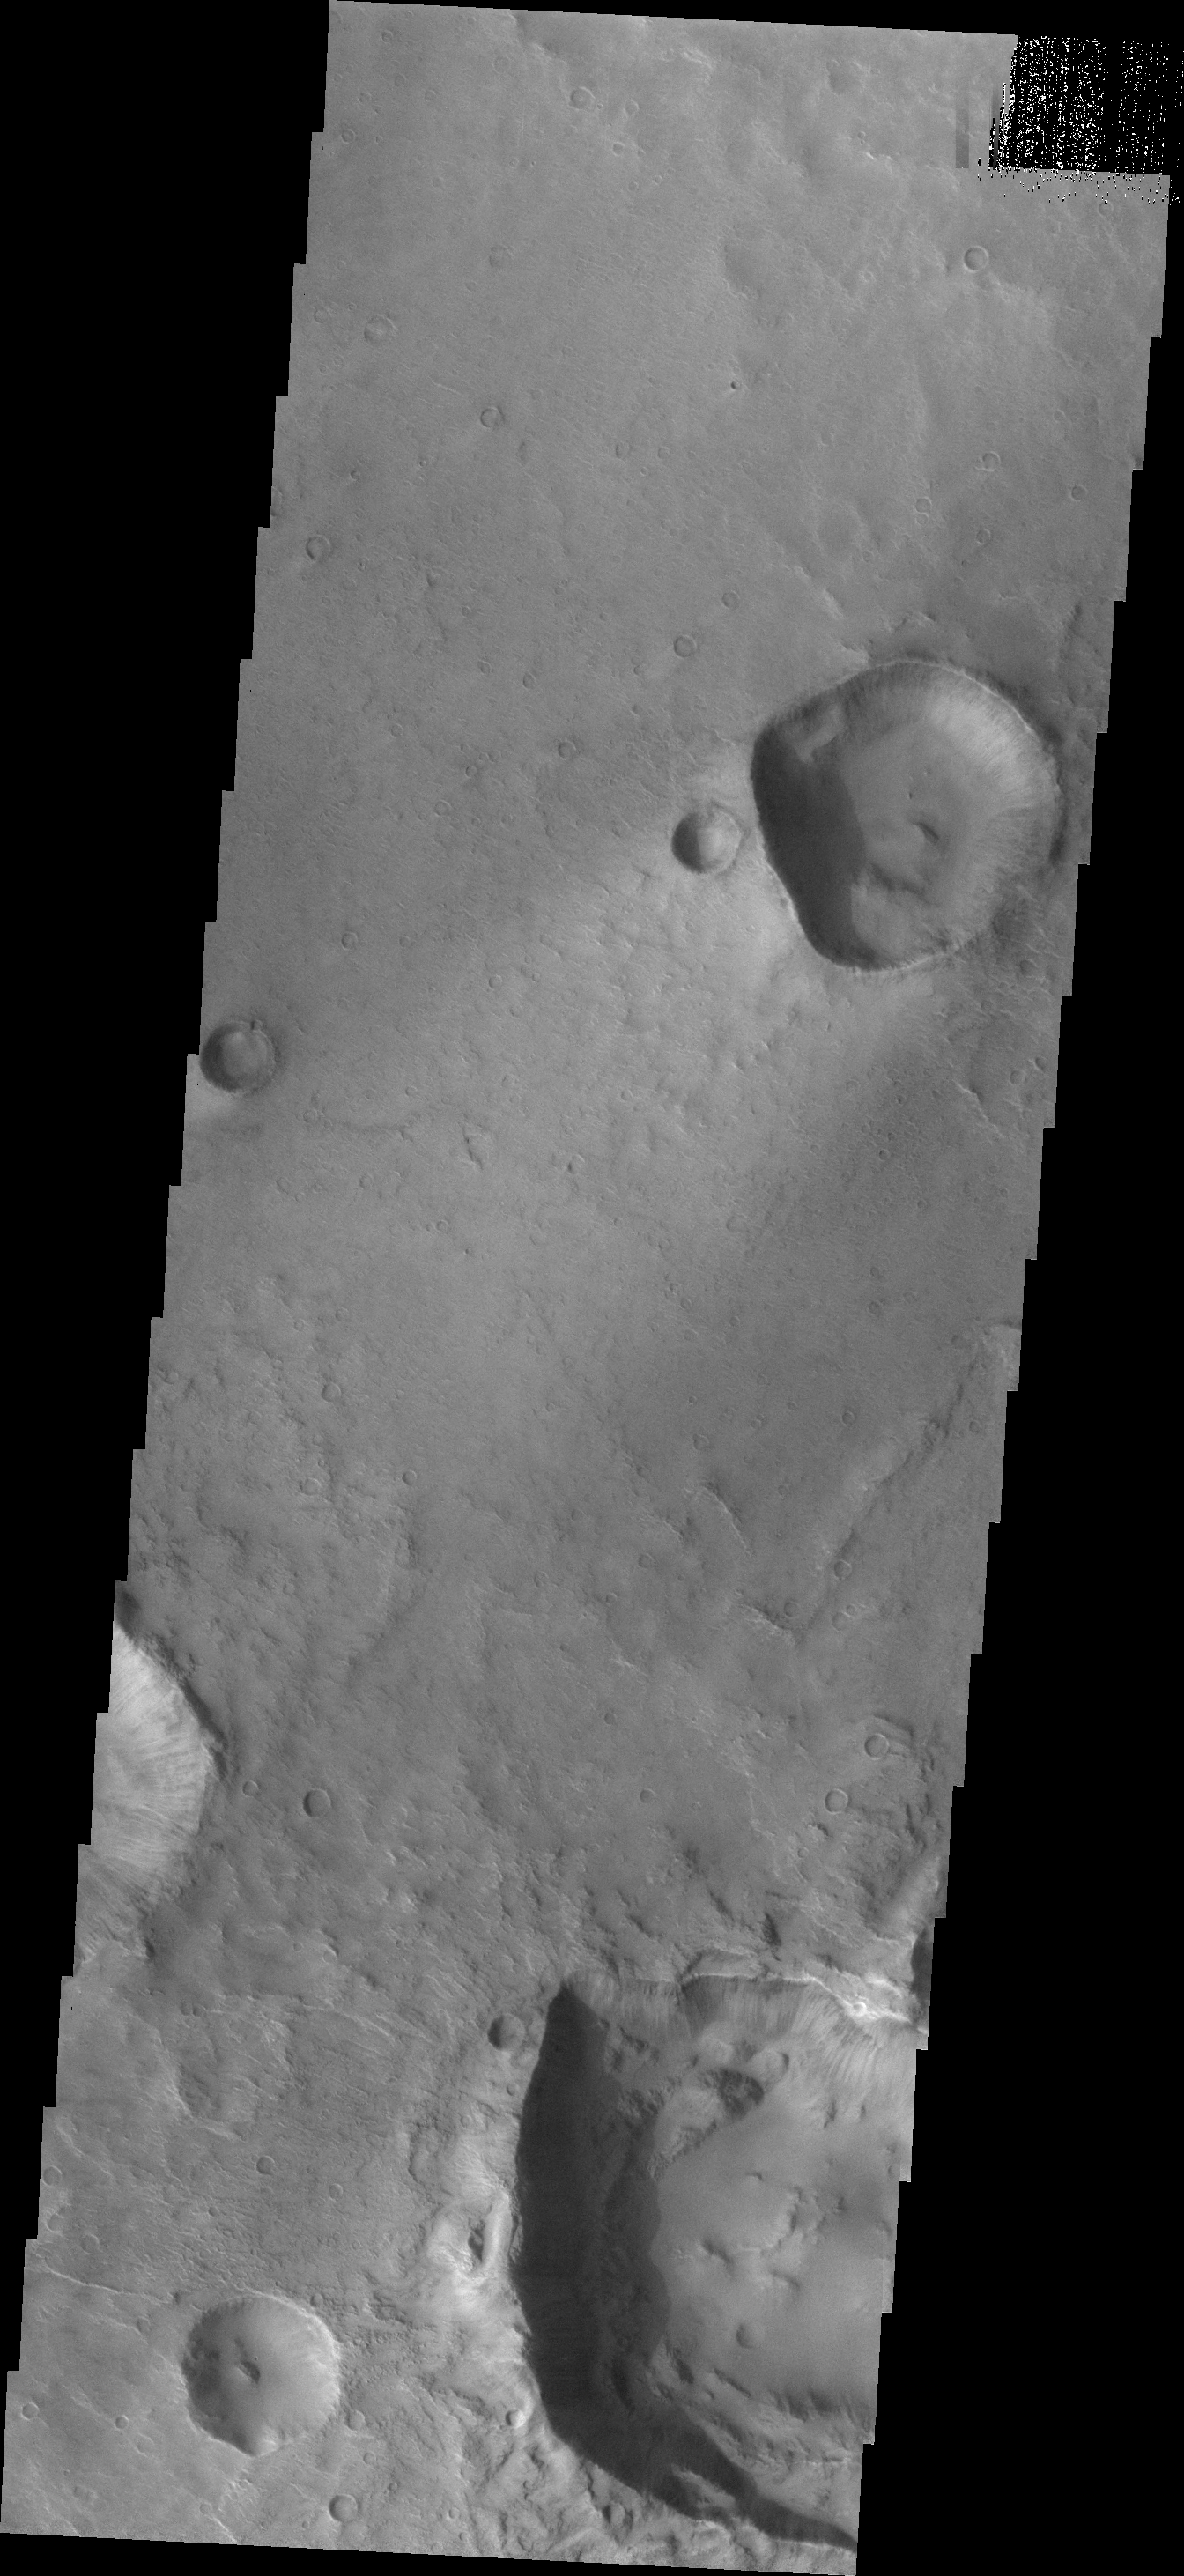

Crazy Craters

Today’s VIS image shows two craters located on the margin of Syrtis Major Planum. The two large craters are not circular. The flatter sides are caused by the pressure wave generated by the impact being deflected along tectonic fractures in the surface rocks. On Earth, Meteor Crater (Arizona) also has “corners” due to subsurface faults.

Credit: NASA/JPL-Caltech/ASU